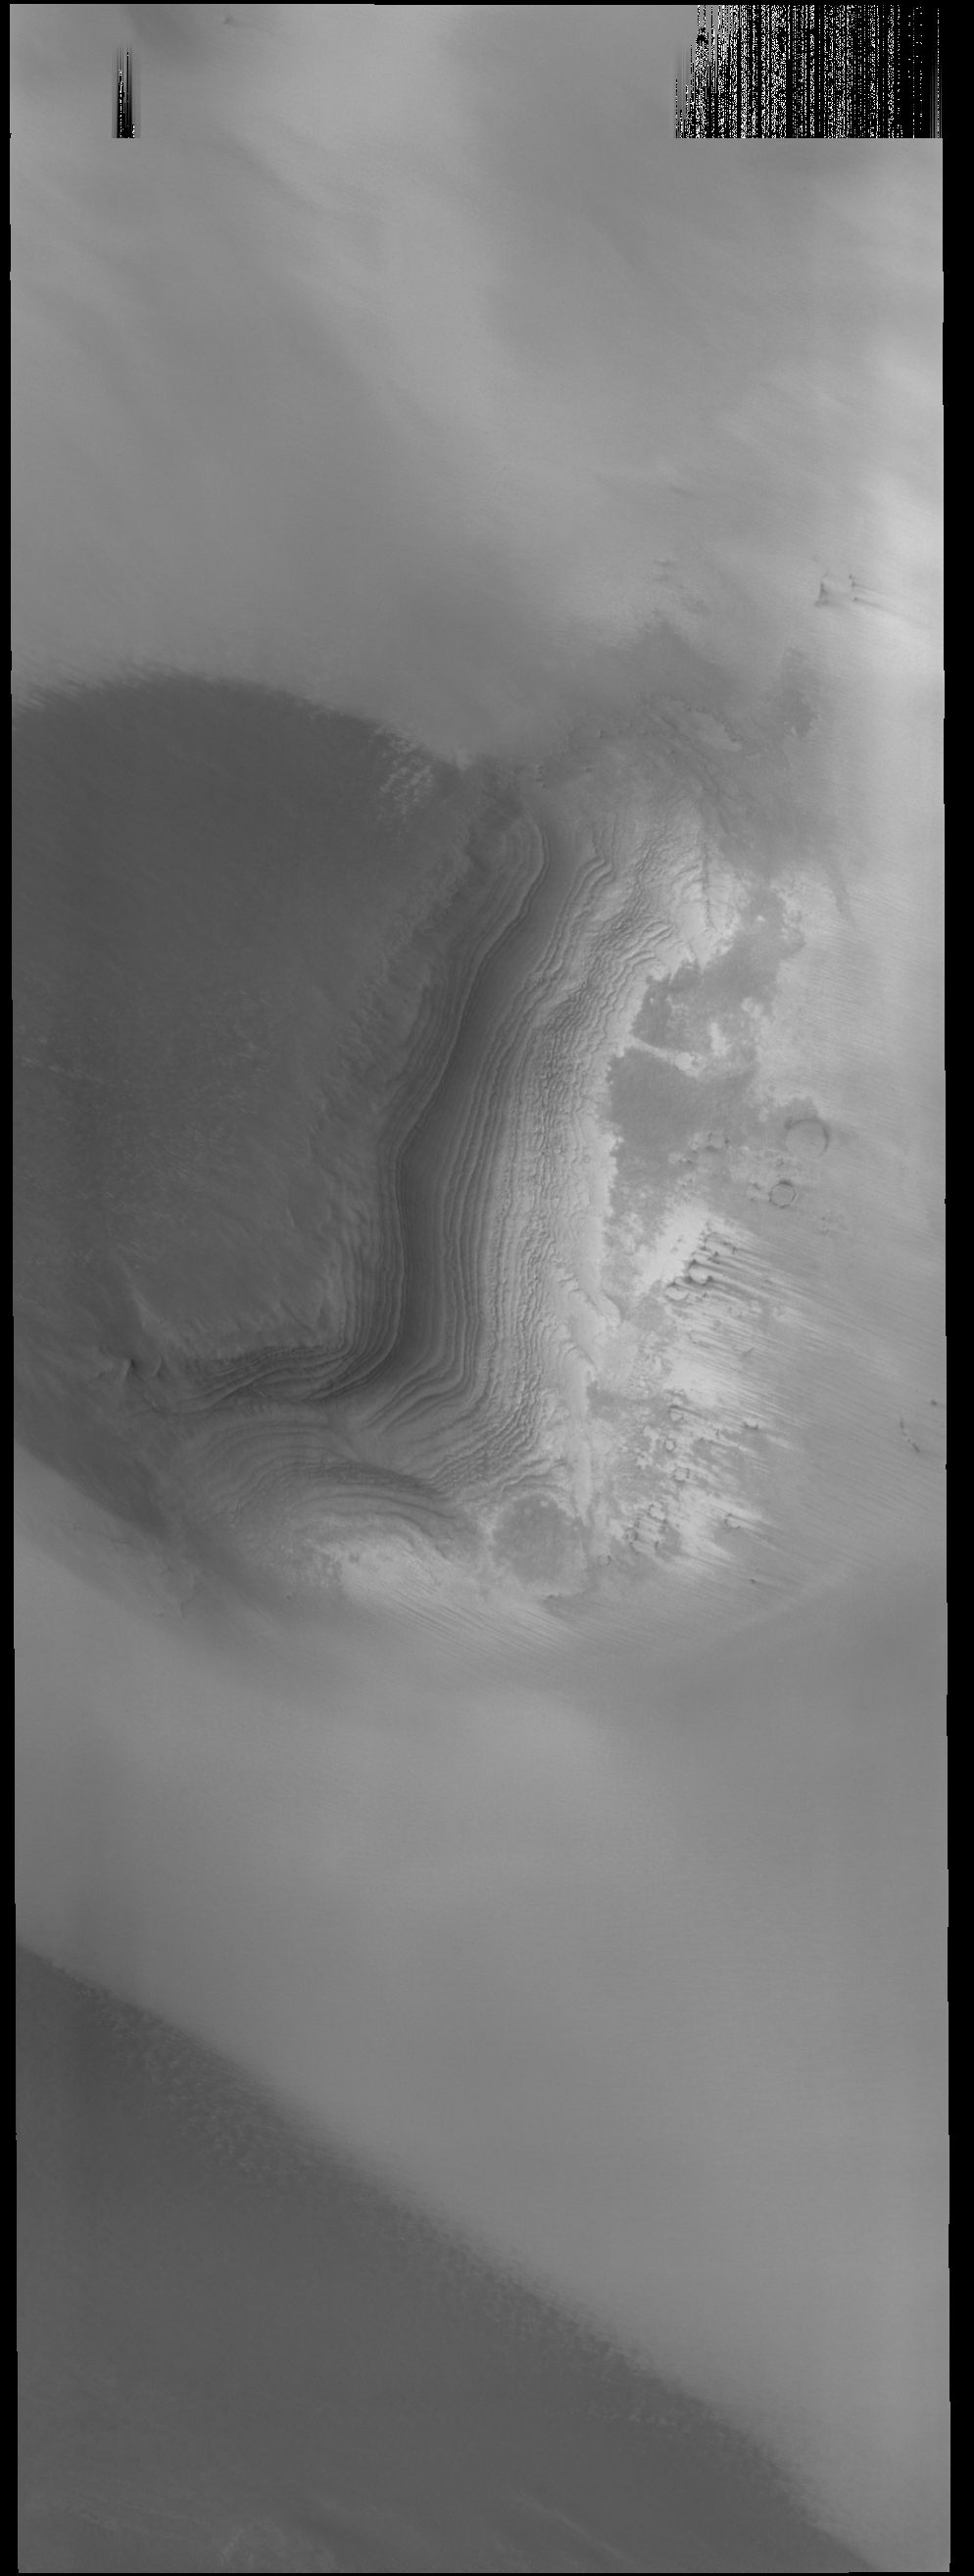

Layers

Today’s VIS image shows layered material near the south polar cap.

Credit: NASA/JPL-Caltech/ASU